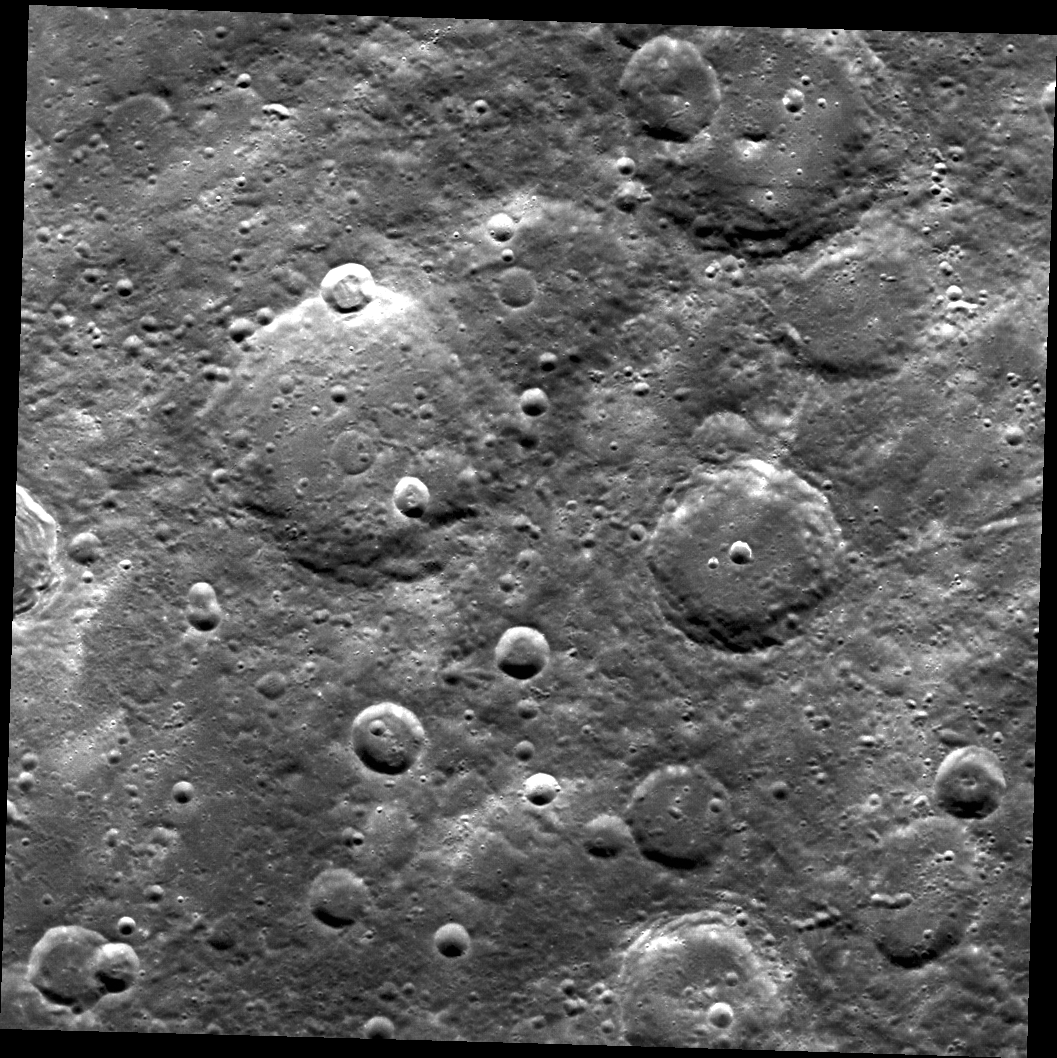

Norwegian Wood

The large impact crater at the right top edge of the image is Grieg (~59 km diameter). The eponym is Edvard Grieg (1843-1907), a Norwegian composer. The crater has a small remnant central peak. The formation of a smaller crater has destroyed part of Grieg’s western rim.

This image was acquired as part of MDIS’s high-resolution surface morphology base map. The surface morphology base map will cover more than 90% of Mercury’s surface with an average resolution of 250 meters/pixel (0.16 miles/pixel or 820 feet/pixel). Images acquired for the surface morphology base map typically have off-vertical Sun angles (i.e., high incidence angles) and visible shadows so as to reveal clearly the topographic form of geologic features.

The MESSENGER spacecraft is the first ever to orbit the planet Mercury, and the spacecraft’s seven scientific instruments and radio science investigation are unraveling the history and evolution of the Solar System’s innermost planet. Visit the Why Mercury? section of this website to learn more about the key science questions that the MESSENGER mission is addressing. During the one-year primary mission, MDIS is scheduled to acquire more than 75,000 images in support of MESSENGER’s science goals.

Date acquired: April 06, 2011
Image Mission Elapsed Time (MET): 210547235
Image ID: 95872
Instrument: Wide Angle Camera (WAC) of the Mercury Dual Imaging System (MDIS)
WAC filter: 7 (748 nanometers)
Center Latitude: 50.35°
Center Longitude: 342.6° E
Resolution: 230 meters/pixel
Scale:The scene is about 235 km (146 mi.) across.
Incidence Angle: 50.3°
Emission Angle: 0.8°
Phase Angle: 49.5°

These images are from MESSENGER, a NASA Discovery mission to conduct the first orbital study of the innermost planet, Mercury. For information regarding the use of images, see the MESSENGER image use policy.

Credit: NASA/Johns Hopkins University Applied Physics Laboratory/Carnegie Institution of Washington